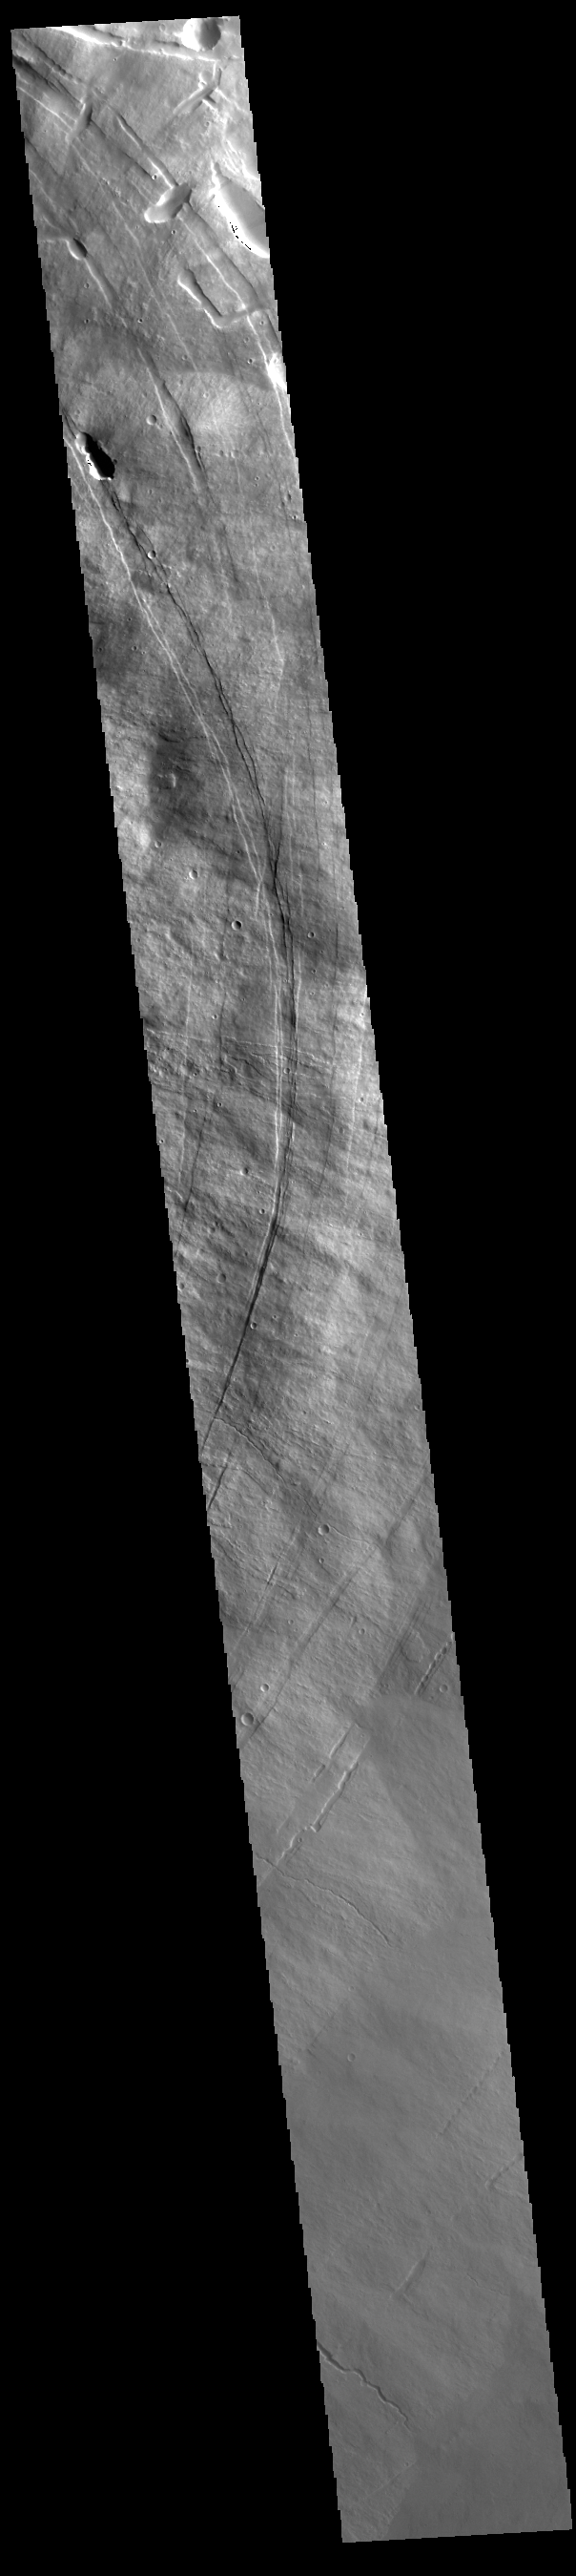

Pavonis Mons

This VIS image shows a cross section of Pavonis Mons. Pavonis Mons is the central volcano of the three large Tharsis volcanoes. In order from north to south the volcanoes are Ascreaus Mons, Pavonis Mons and Arsia Mons. All three volcanoes form a line located along a tectonic bulge caused by extensional forces in the region. Along this trend there are increased tectonic features and additional lava flows that arose from the flanks of the volcanoes rather than just the summit. Like the other large volcanoes in the region, Pavonis Mons is a shield volcano. Shield volcanoes are formed by lava flows originating near or at the summit, building up layers upon layers of lava. In shield volcanoes summit calderas are typically formed where the surface collapses into the void formed by an emptied magma chamber. Pavonis Mons is the smallest of the three volcanoes with a summit of only 14km (8.7 miles) and a width of 375 km (233 miles). Like most shield volcanoes the surface has a low profile. In the case of Pavonis Mons the average slope is only 4 degrees. Pavonis means peacock in Latin, making its name peacock mountain.

Credit: NASA/JPL-Caltech/ASU